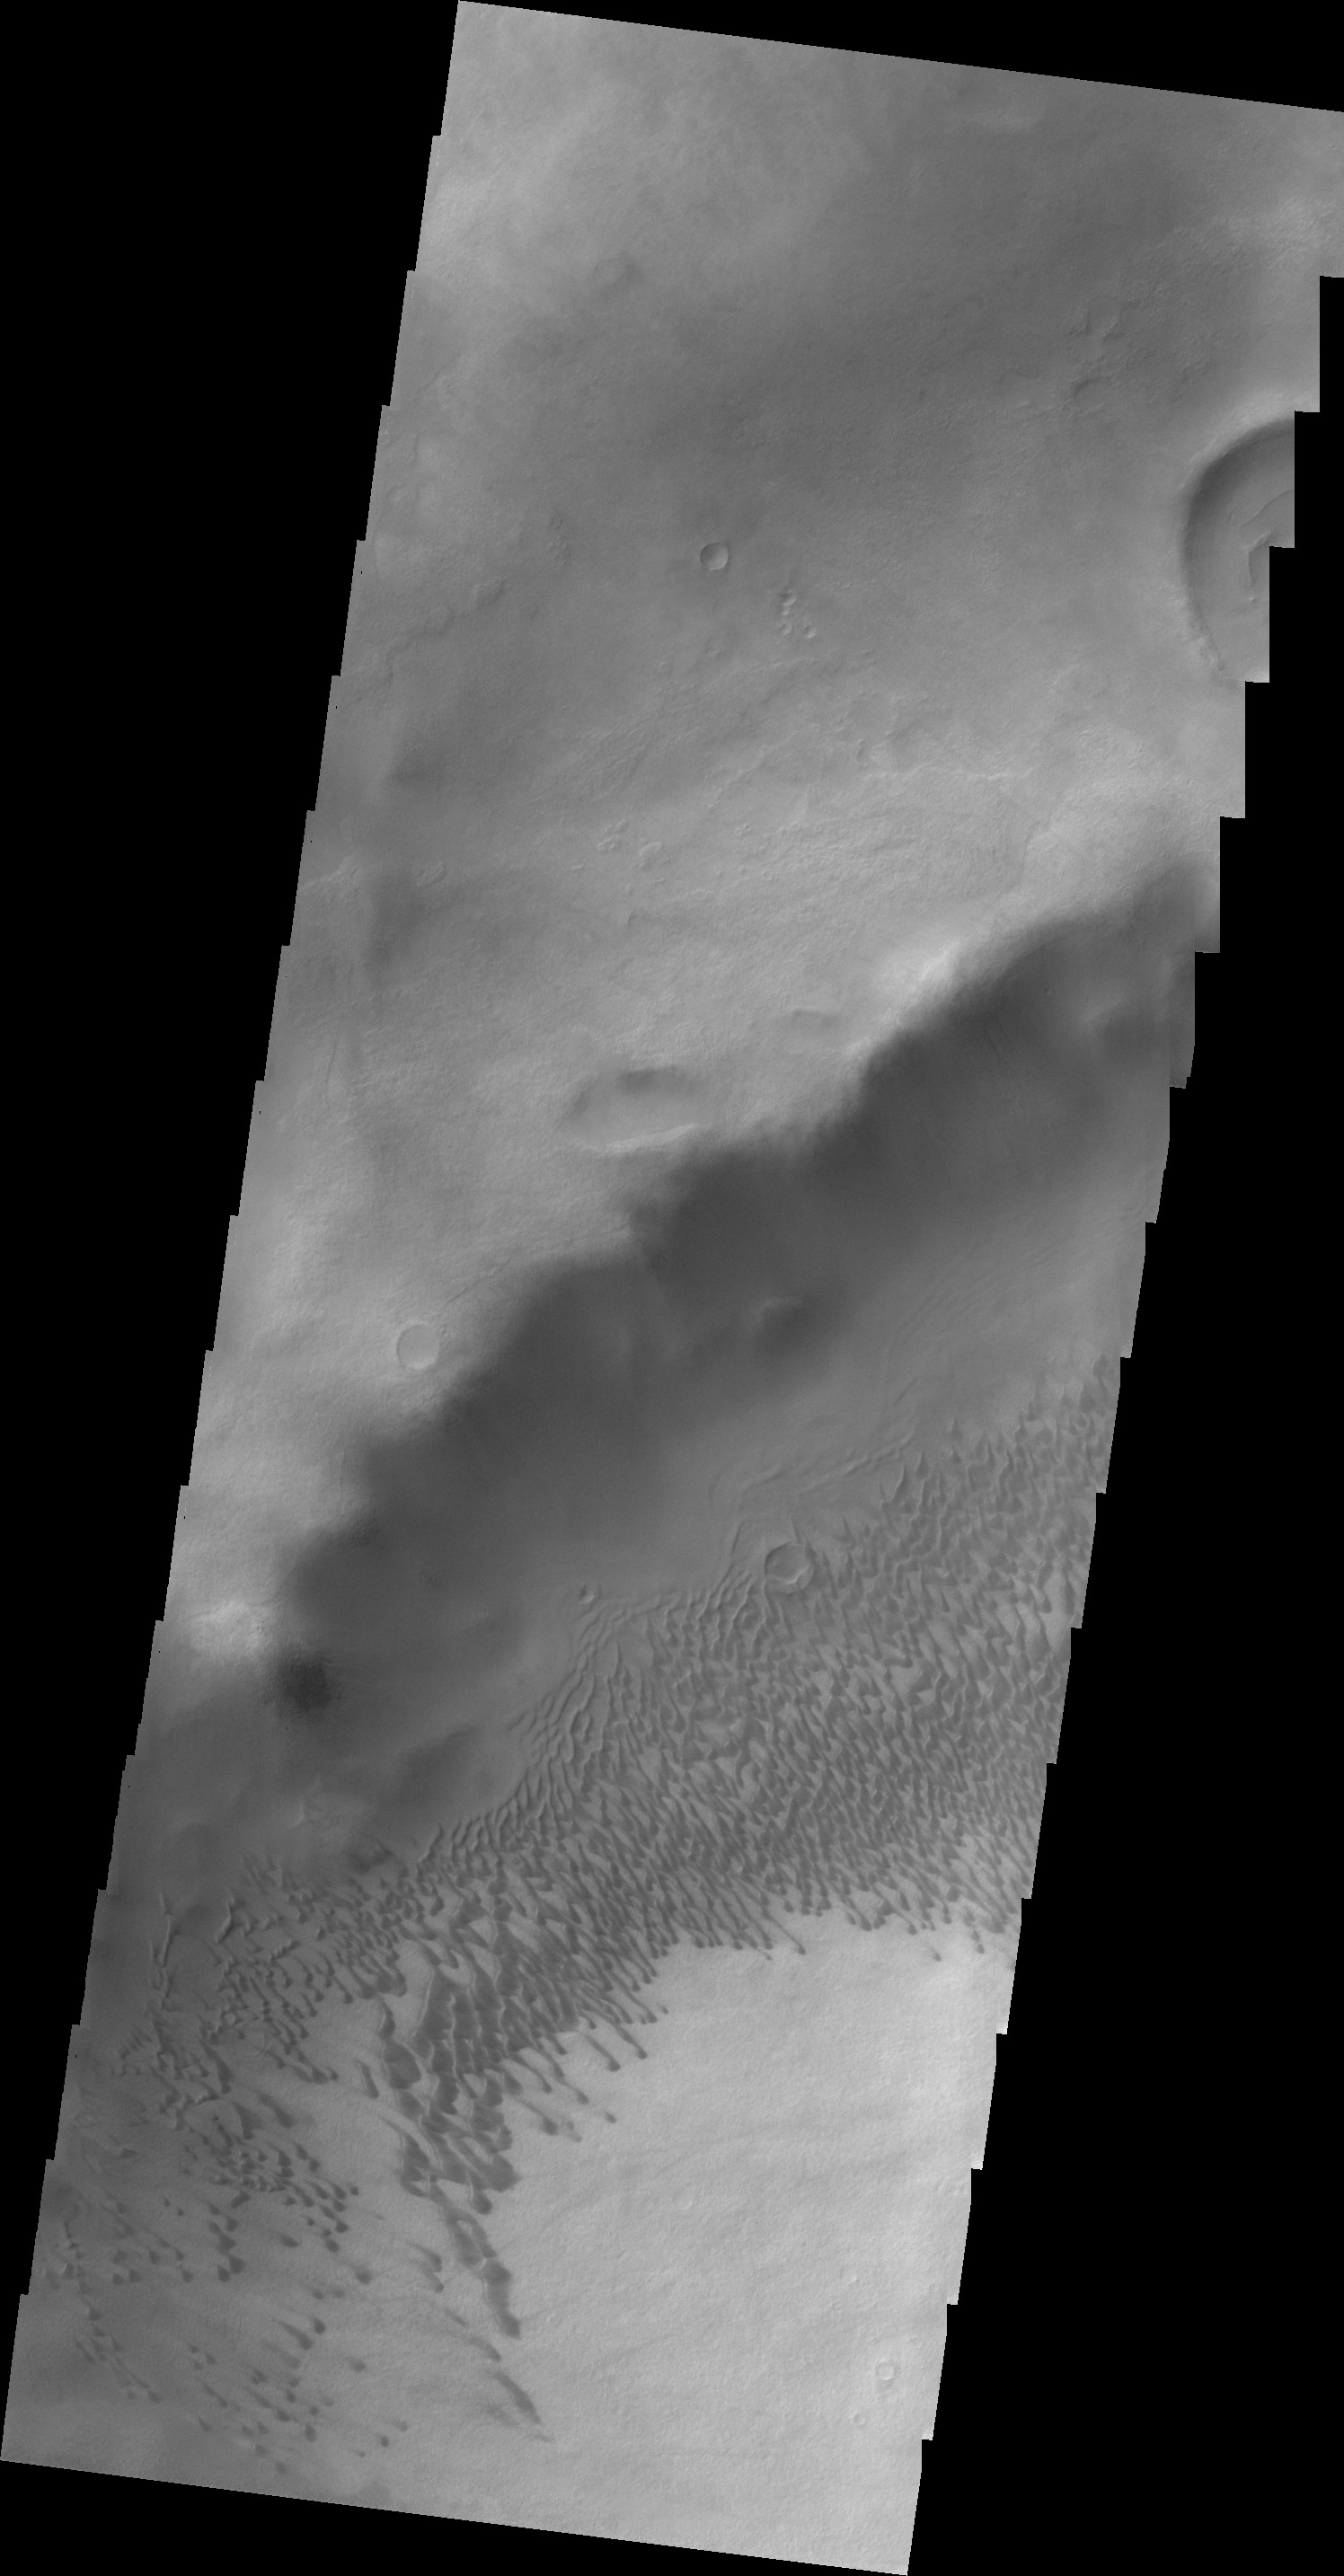

Brashear Crater Dunes

Today’s VIS image shows the dunes located on the floor of Brashear Crater.

Credit: NASA/JPL/ASU